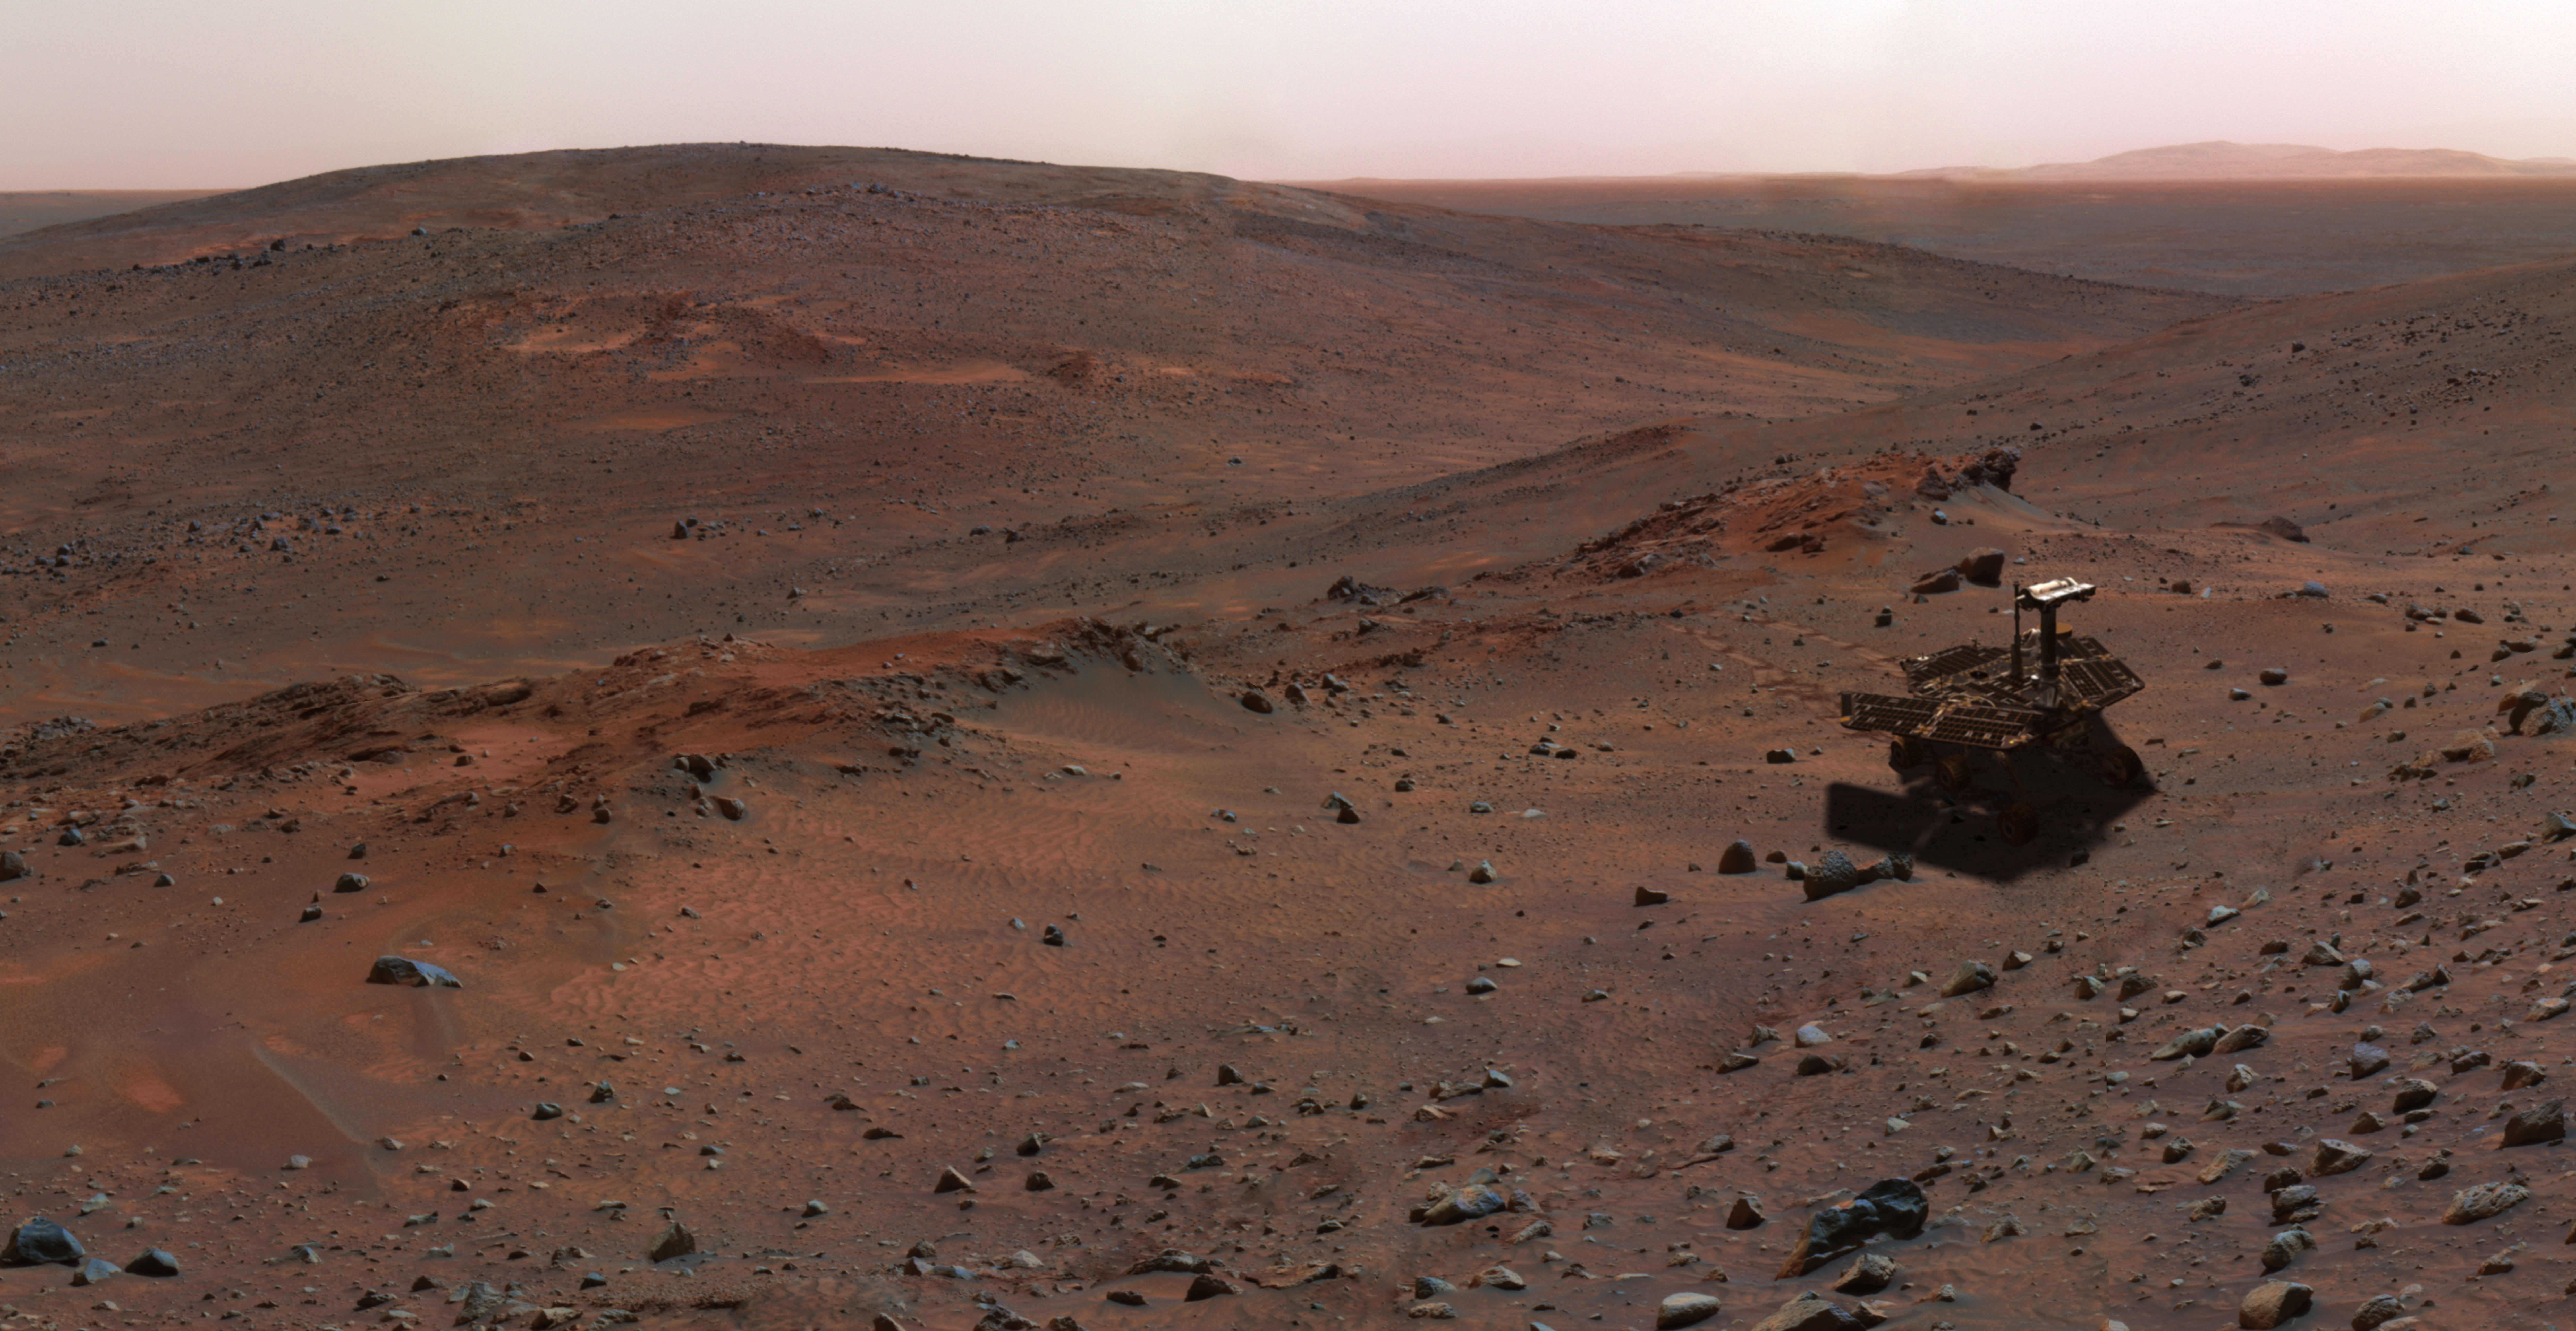

Special-Effects Spirit on Flank of “Husband Hill”

This synthetic image of the Spirit Mars Exploration Rover on the flank of “Husband Hill” was produced using “Virtual Presence in Space” technology. Developed at NASA’s Jet Propulsion Laboratory, Pasadena, Calif., this technology combines visualization and image-processing tools with Hollywood-style special effects. The image was created using a photorealistic model of the rover and a false-color mosaic. The size of the rover in the image is approximately correct and was based on the size of the rover tracks in the mosaic. The mosaic was assembled from frames taken by the panoramic camera on the rover’s 454th Martian day, or sol (April 13, 2005); see PIA07855).

Because this synthesis provides viewers with a sense of their own “virtual presence” (as if they were there themselves), such views can be useful to mission teams in planning exploration by enhancing perspective and a sense of scale.

Credit: NASA/JPL-Solar System Visualization Team